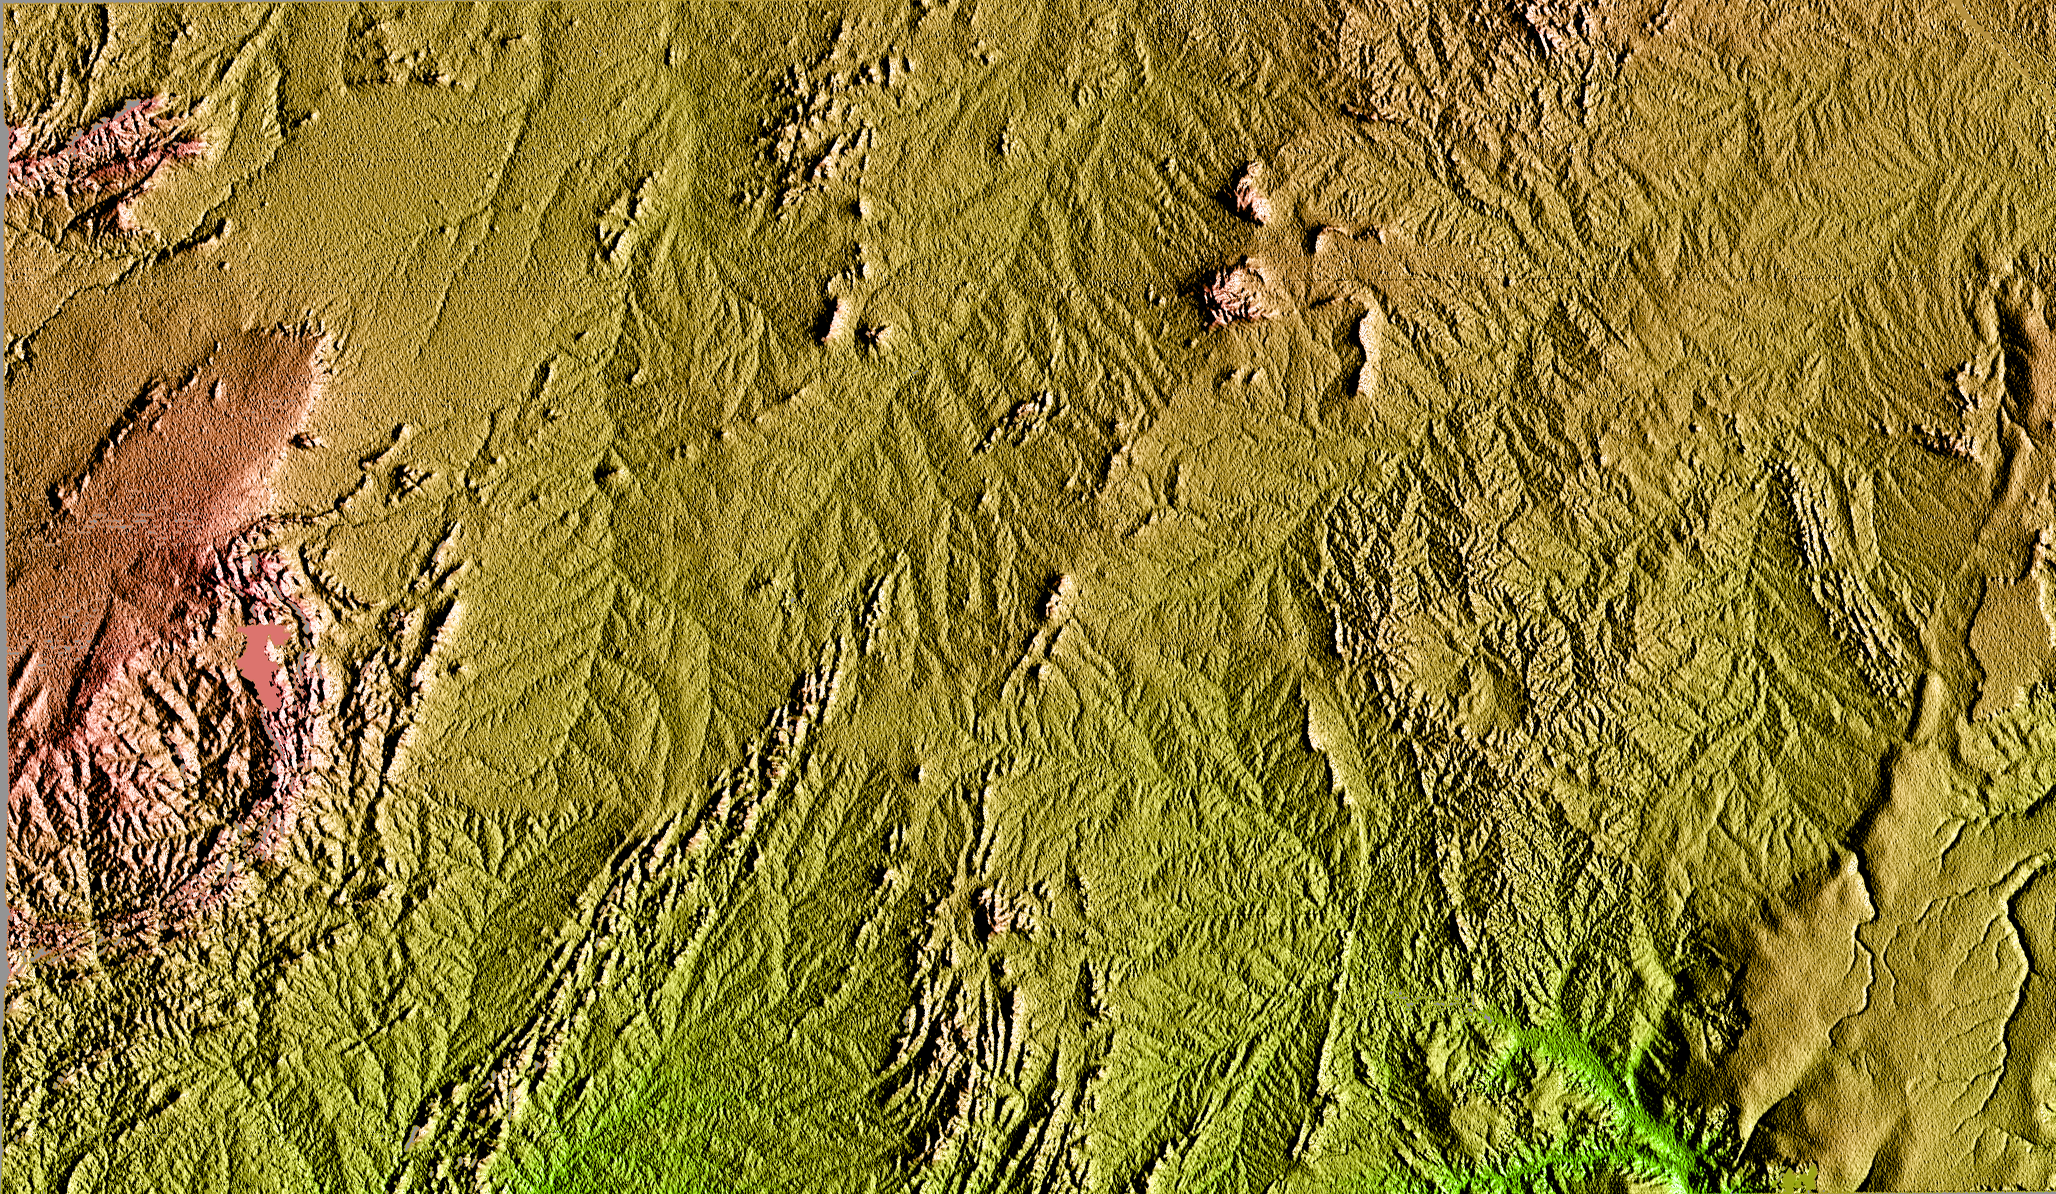

Shaded Relief of Bahia State, Brazil

This topographic image is the first to show the full 240-kilometer-wide (150 mile) swath collected by the Shuttle Radar Topography Mission (SRTM). The area shown is in the state of Bahia in Brazil. The semi-circular mountains along the left side of the image are the Serra Da Jacobin, which rise to 1100 meters (3600 feet) above sea level. The total relief shown is approximately 800 meters (2600 feet). The top part of the image is the Sertao, a semi-arid region, that is subject to severe droughts during El Niño events. A small portion of the San Francisco River, the longest river (1609 kilometers or 1000 miles) entirely within Brazil, cuts across the upper right corner of the image. This river is a major source of water for irrigation and hydroelectric power. Mapping such regions will allow scientists to better understand the relationships between flooding cycles, drought and human influences on ecosystems.

This shaded relief image was generated using topographic data from the Shuttle Radar Topography Mission. A computer-generated artificial light source illuminates the elevation data to produce a pattern of light and shadows. Slopes facing the light appear bright, while those facing away are shaded. On flatter surfaces, the pattern of light and shadows can reveal subtle features in the terrain. Colors show the elevation as measured by SRTM. Colors range from green at the lowest elevations to reddish at the highest elevations. Shaded relief maps are commonly used in applications such as geologic mapping and land use planning.

The Shuttle Radar Topography Mission (SRTM), launched on February 11, 2000, uses the same radar instrument that comprised the Spaceborne Imaging Radar-C/X-Band Synthetic Aperture Radar (SIR-C/X-SAR) that flew twice on the Space Shuttle Endeavour in 1994. The mission is designed to collect three-dimensional measurements of the Earth’s surface. To collect the 3-D data, engineers added a 60-meter-long (200-foot) mast, an additional C-band imaging antenna and improved tracking and navigation devices. The mission is a cooperative project between the National Aeronautics and Space Administration (NASA), the National Imagery and Mapping Agency (NIMA) and the German (DLR) and Italian (ASI) space agencies. It is managed by NASA’s Jet Propulsion Laboratory, Pasadena, CA, for NASA’s Earth Science Enterprise, Washington, DC.

Credit: NASA/JPL